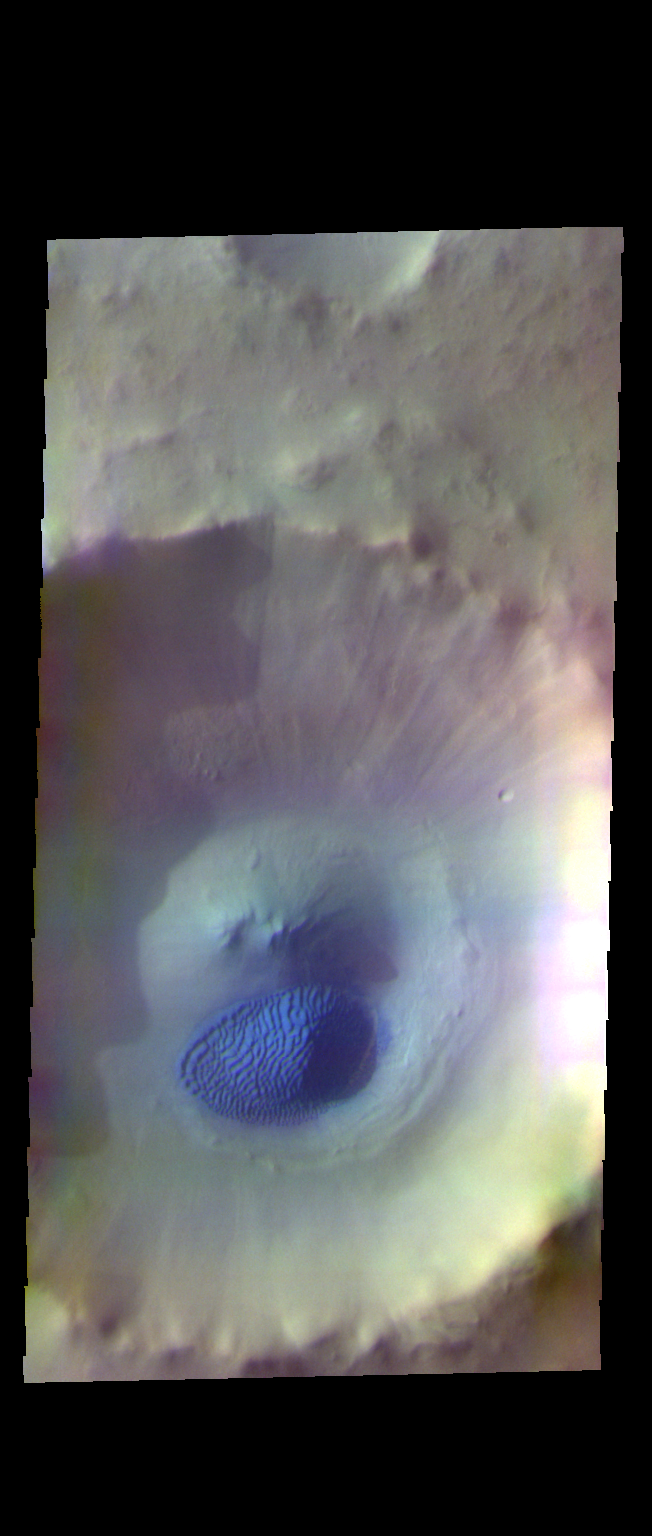

Crater Dunes – False Color

Today’s false color image shows an unnamed crater in Acidalia Planitia. The dark blue feature on the crater floor is a mound of sand. The sand is tall enough to cast a shadow, with the sun is coming from the left (west). The texture on the surface of the sand are dune features created by wind action.

The THEMIS VIS camera contains 5 filters. The data from different filters can be combined in multiple ways to create a false color image. These false color images may reveal subtle variations of the surface not easily identified in a single band image.

Credit: NASA/JPL-Caltech/ASU